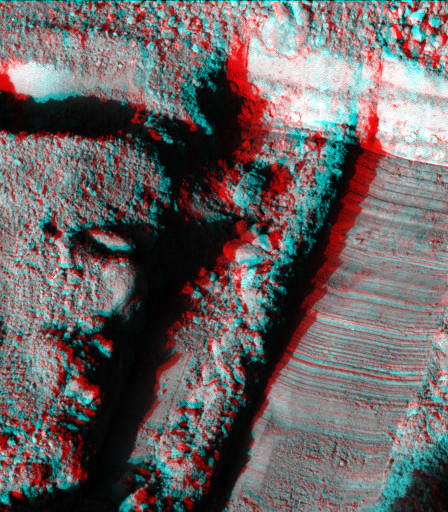

Martian Surface as Seen by Phoenix

This anaglyph, acquired by NASA’s Phoenix Lander’s Surface Stereo Imager on Sol 22, the 22nd Martian day of the mission (June 16, 2008), shows a stereoscopic 3D view of the Martian surface near the lander. The trench shown here is informally called “Snow White.” The hole to the left of the trench, seen in the upper left of the image, is informally called “Burned Alive.”

The Phoenix Mission is led by the University of Arizona, Tucson, on behalf of NASA. Project management of the mission is by NASA’s Jet Propulsion Laboratory, Pasadena, Calif. Spacecraft development is by Lockheed Martin Space Systems, Denver.

Photojournal Note: As planned, the Phoenix lander, which landed May 25, 2008 23:53 UTC, ended communications in November 2008, about six months after landing, when its solar panels ceased operating in the dark Martian winter.

Credit: NASA/JPL-Caltech/University of Arizona/Texas A&M University